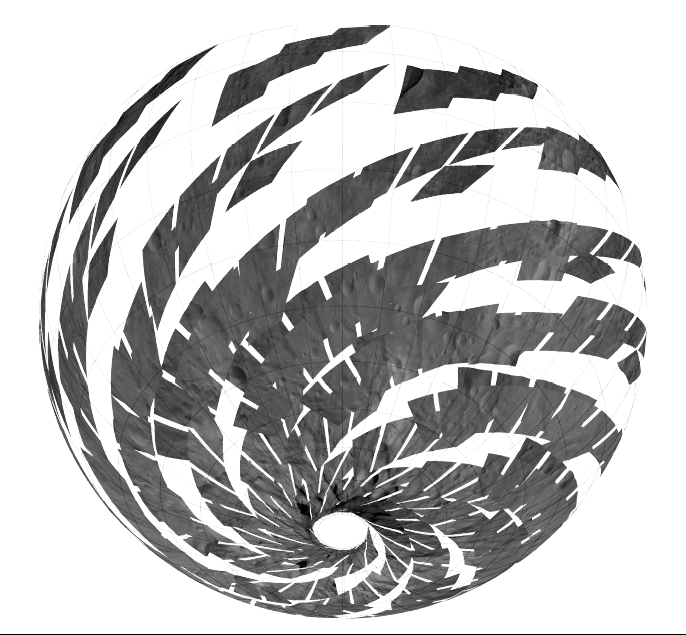

A Global View of Vesta

The visible and infrared mapping spectrometer aboard NASA’s Dawn spacecraft acquired this set of images during the high-altitude mapping orbit phase at about 420 miles (680 kilometers) above the surface of Vesta.

The Dawn mission to Vesta and Ceres is managed by NASA’s Jet Propulsion Laboratory, a division of the California Institute of Technology in Pasadena, for NASA’s Science Mission Directorate, Washington. UCLA is responsible for overall Dawn mission science. Dawn’s VIR was provided by ASI, the Italian Space Agency and is managed by INAF, Italy’s National Institute for Astrophysics, in collaboration with Selex Galileo, where it was built.

Credit: NASA/JPL-Caltech/UCLA/ASI/INAF/IASF/IFSI